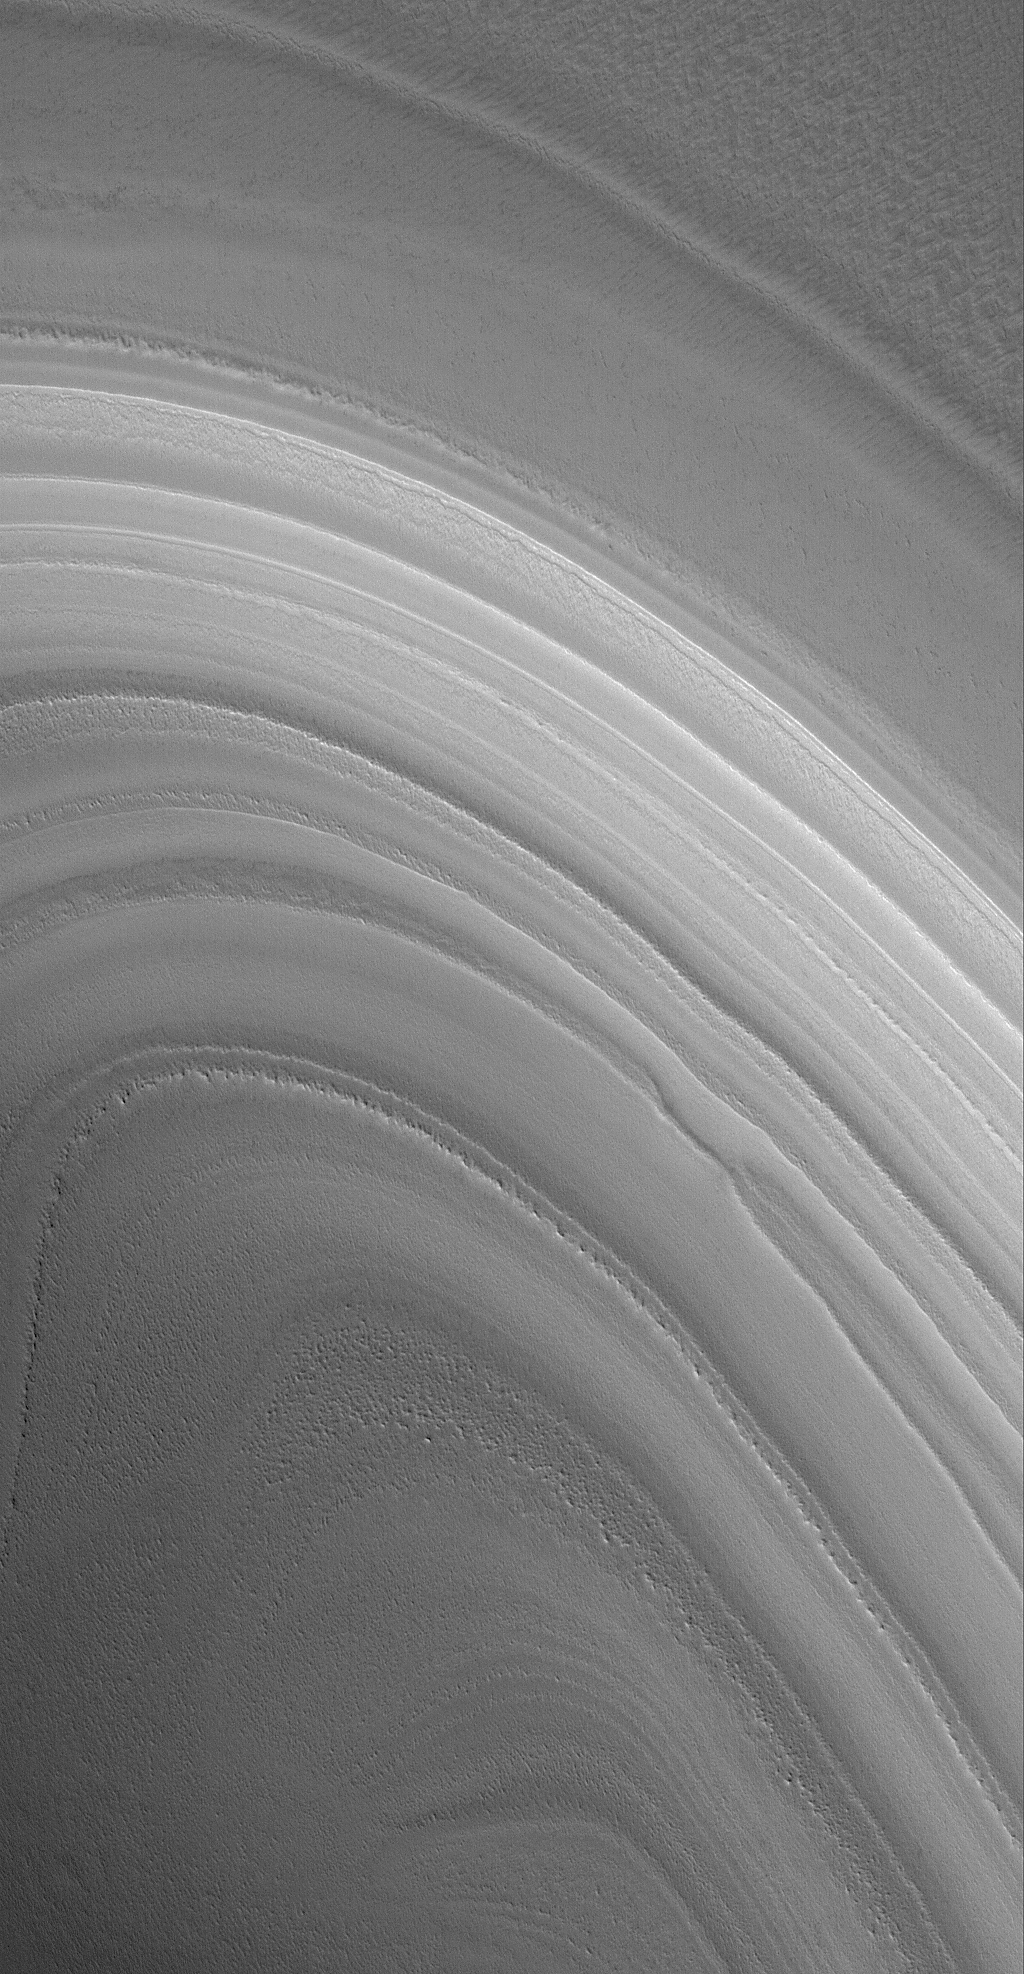

Polar Band

28 August 2006
This Mars Global Surveyor (MGS) Mars Orbiter Camera (MOC) image shows layers exposed in a trough in the martian north polar region. At the time the picture was acquired, the entire scene was covered by seasonal carbon dioxide frost. By late spring and into summer, these layers would appear darker, once the carbon dioxide frost sublimes away.

Location near: 84.9°N, 263.3°W
Image width: ~3 km (~1.9 mi)
Illumination from: lower left
Season: Northern Spring

Credit: NASA/JPL/Malin Space Science Systems